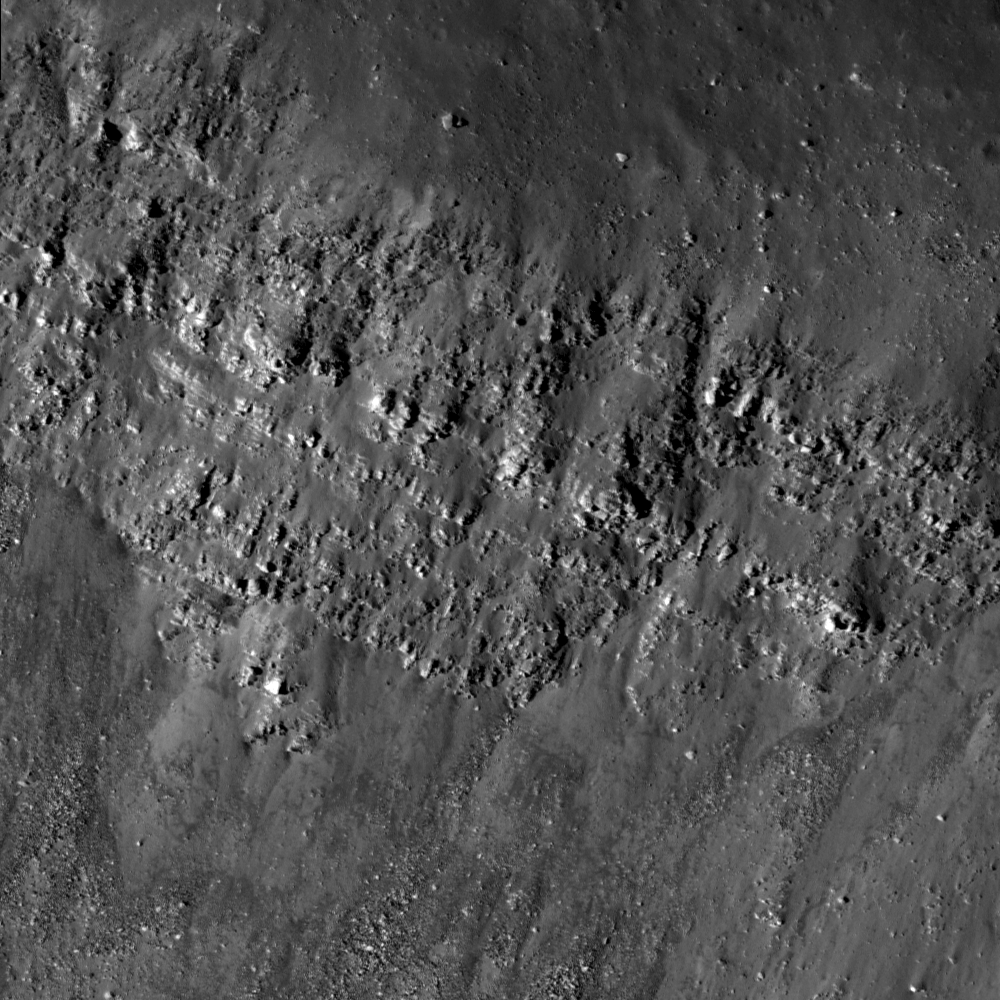

Lava Flows Exposed in Bessel Crater

Spectacular example of layering exposed in the wall of Bessel crater (21.8°N, 17.9°E). Image number M135073175R, incidence angle 13°, image is 500 meters across.

The outcrops exposed on the interior wall of Bessel crater (~16 km in diameter) are remarkable since they are most likely preserved layering of mare basalt. Today’s Featured Image shows a portion of the northern wall, which contains multiple layers that probably represent discrete lava flow deposits in Mare Serenitatis. Over time, large, but relatively thin, lava flows spread across the extent of Mare Serenitatis. Lunar pits imaged by LROC also give us a good look at basalt flow layers. Boulders broken off of the mare layers tumble down the wall toward the floor of the crater. Bessel crater is named after Friedrich Bessel, the developer of Bessel functions. By measuring the thickness of layering found in Bessel and other craters, scientists can put constraints on the thickness of individual lava flows. What else can Bessel crater tell us about Mare Serenitatis?

NASA’s Goddard Space Flight Center built and manages the mission for the Exploration Systems Mission Directorate at NASA Headquarters in Washington. The Lunar Reconnaissance Orbiter Camera was designed to acquire data for landing site certification and to conduct polar illumination studies and global mapping. Operated by Arizona State University, LROC consists of a pair of narrow-angle cameras (NAC) and a single wide-angle camera (WAC). The mission is expected to return over 70 terabytes of image data.

Credit: NASA/GSFC/Arizona State University